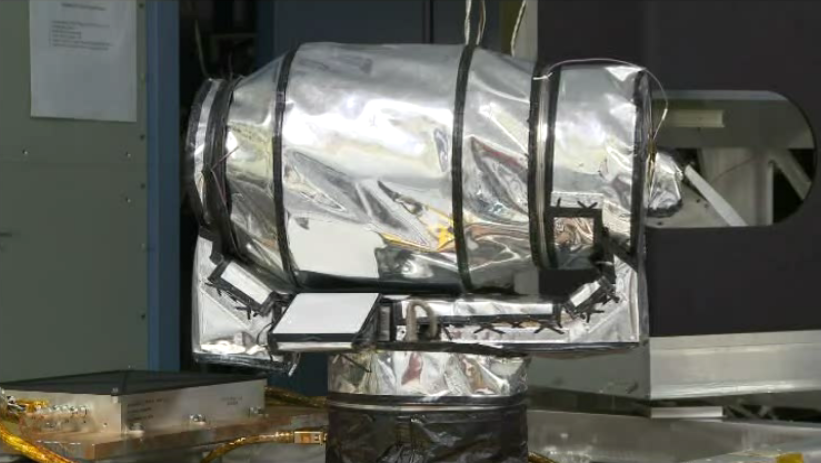

Diviner Undergoing Post Thermal Vacuum Range of Motion Testing

Diviner undergoing post thermal vacuum range of motion testing.

Diviner is one of seven instruments aboard NASA’s Lunar Reconnaissance Orbiter Mission, the first mission in NASA’s Vision for Exploration program which aims to get astronauts back on the moon by 2020. Diviner will make the first global radiometric survey of the temperature of the lunar surface, identifying cold traps and potential ice deposits as well as rough terrain, rock abundance and other landing hazards.

The Lunar Reconnaissance Orbiter is the first mission in NASA’s Vision for Space Exploration program, a plan to return to the moon and then to travel to Mars and beyond. The mission will gather crucial data on the lunar environment that will help astronauts prepare for long-duration lunar expeditions.

More information about NASA’s Lunar Reconnaissance Orbiter mission can be found at http://www.nasa.gov/lro.

More information about the Diviner instrument can be found at http://diviner.ucla.edu.

JPL designed, built and manages the Diviner instrument for NASA’s Exploration Science Mission Directorate, Washington. UCLA is home institution of Diviner’s principal investigator, David Paige. NASA’s Goddard Spaceflight Center, Greenbelt, Maryland manages the Lunar Reconnaissance Orbiter. It is a NASA mission with international participation from the Institute for Space Research in Moscow.

Credit: NASA/JPL